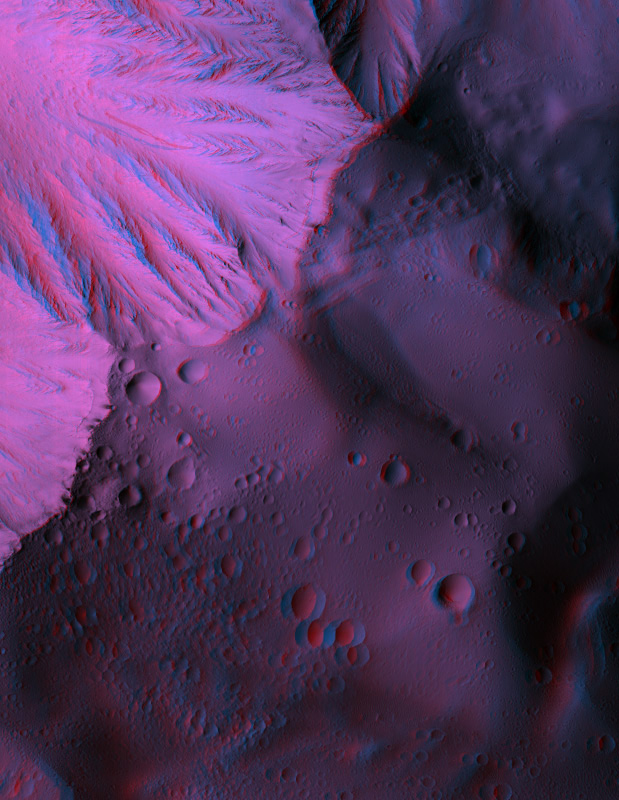

Anaglyph of the Basal Scarp of Olympus Mons Volcano

Olympus Mons is the largest volcano in the Solar System. While it is known that it was constructed of lava flows, many aspects of this titanic volcano remain puzzling.

For example, the base of the volcano is marked by a steep scarp (cliff) that is up to 8000 meters (26,000 feet) tall. One idea is that the volcano is so large that it is falling apart under its own weight, such that the outer edges are collapsing in massive landslides.

By combining two HiRISE observations (PSP_001432_2015 and PSP_001630_2015), we can see an approximately 6 km (3.7 mile) wide portion of this scarp in three dimensions. The topography can be seen in this anaglyph by using red-blue glasses. The rugged topography at the edge of the scarp, with kilometer-scale pieces of the volcano pushed up or pulled apart, fits the idea that the lower part of Olympus Mons is riddled with faults.

However, this data covers only about 0.3% of the scarp, so more images will need to be studied to understand how Olympus Mons is gradually being destroyed.

Observation Geometry
Image PSP_001630_2015 was taken by the High Resolution Imaging Science Experiment (HiRISE) camera onboard the Mars Reconnaissance Orbiter spacecraft on 01-Dec-2006. The complete image is centered at 21.5 degrees latitude, 222.4 degrees East longitude. The range to the target site was 289.6 km (181.0 miles). At this distance the image scale is 29.0 cm/pixel (with 1 x 1 binning) so objects ~87 cm across are resolved. The image shown here has been map-projected to 25 cm/pixel and north is up. The image was taken at a local Mars time of 03:35 PM and the scene is illuminated from the west with a solar incidence angle of 52 degrees, thus the sun was about 38 degrees above the horizon. At a solar longitude of 143.7 degrees, the season on Mars is Northern Summer.

NASA’s Jet Propulsion Laboratory, a division of the California Institute of Technology in Pasadena, manages the Mars Reconnaissance Orbiter for NASA’s Science Mission Directorate, Washington. Lockheed Martin Space Systems, Denver, is the prime contractor for the project and built the spacecraft. The High Resolution Imaging Science Experiment is operated by the University of Arizona, Tucson, and the instrument was built by Ball Aerospace and Technology Corp., Boulder, Colo.

Credit: NASA/JPL/Univ. of Arizona